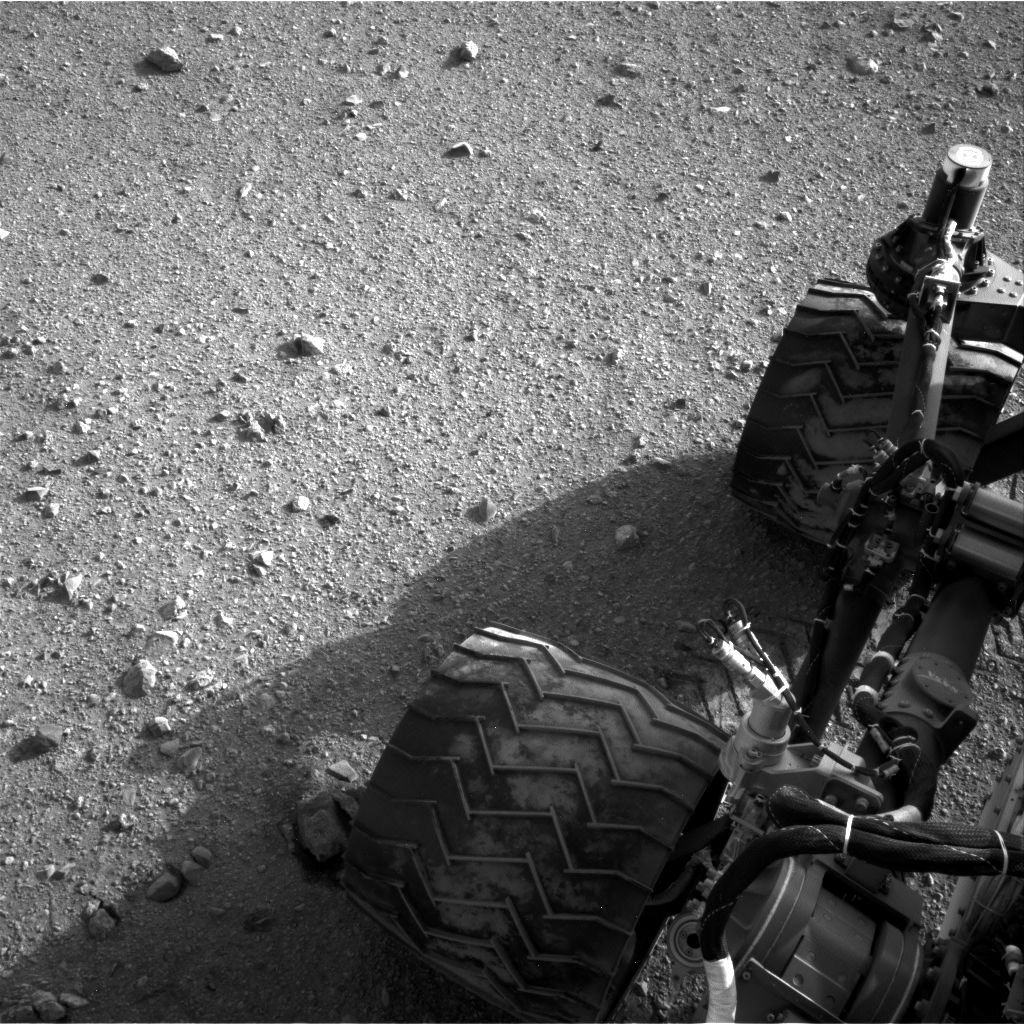

Martian Soil on Curiosity’s Wheels After Sol 22 Drive

Soil clinging to the right middle and rear wheels of NASA’s Mars rover Curiosity can be seen in this image taken by the Curiosity’s Navigation Camera after the rover’s third drive on Mars. The drive of about 52 feet (16 meters) during the 22nd Martian day, or sol, of the mission (Aug. 28, 2012), covered more ground than the two previous drives combined.

JPL manages the Mars Science Laboratory/Curiosity for NASA’s Science Mission Directorate in Washington. The rover was designed, developed and assembled at JPL, a division of the California Institute of Technology in Pasadena.

Credit: NASA/JPL-Caltech